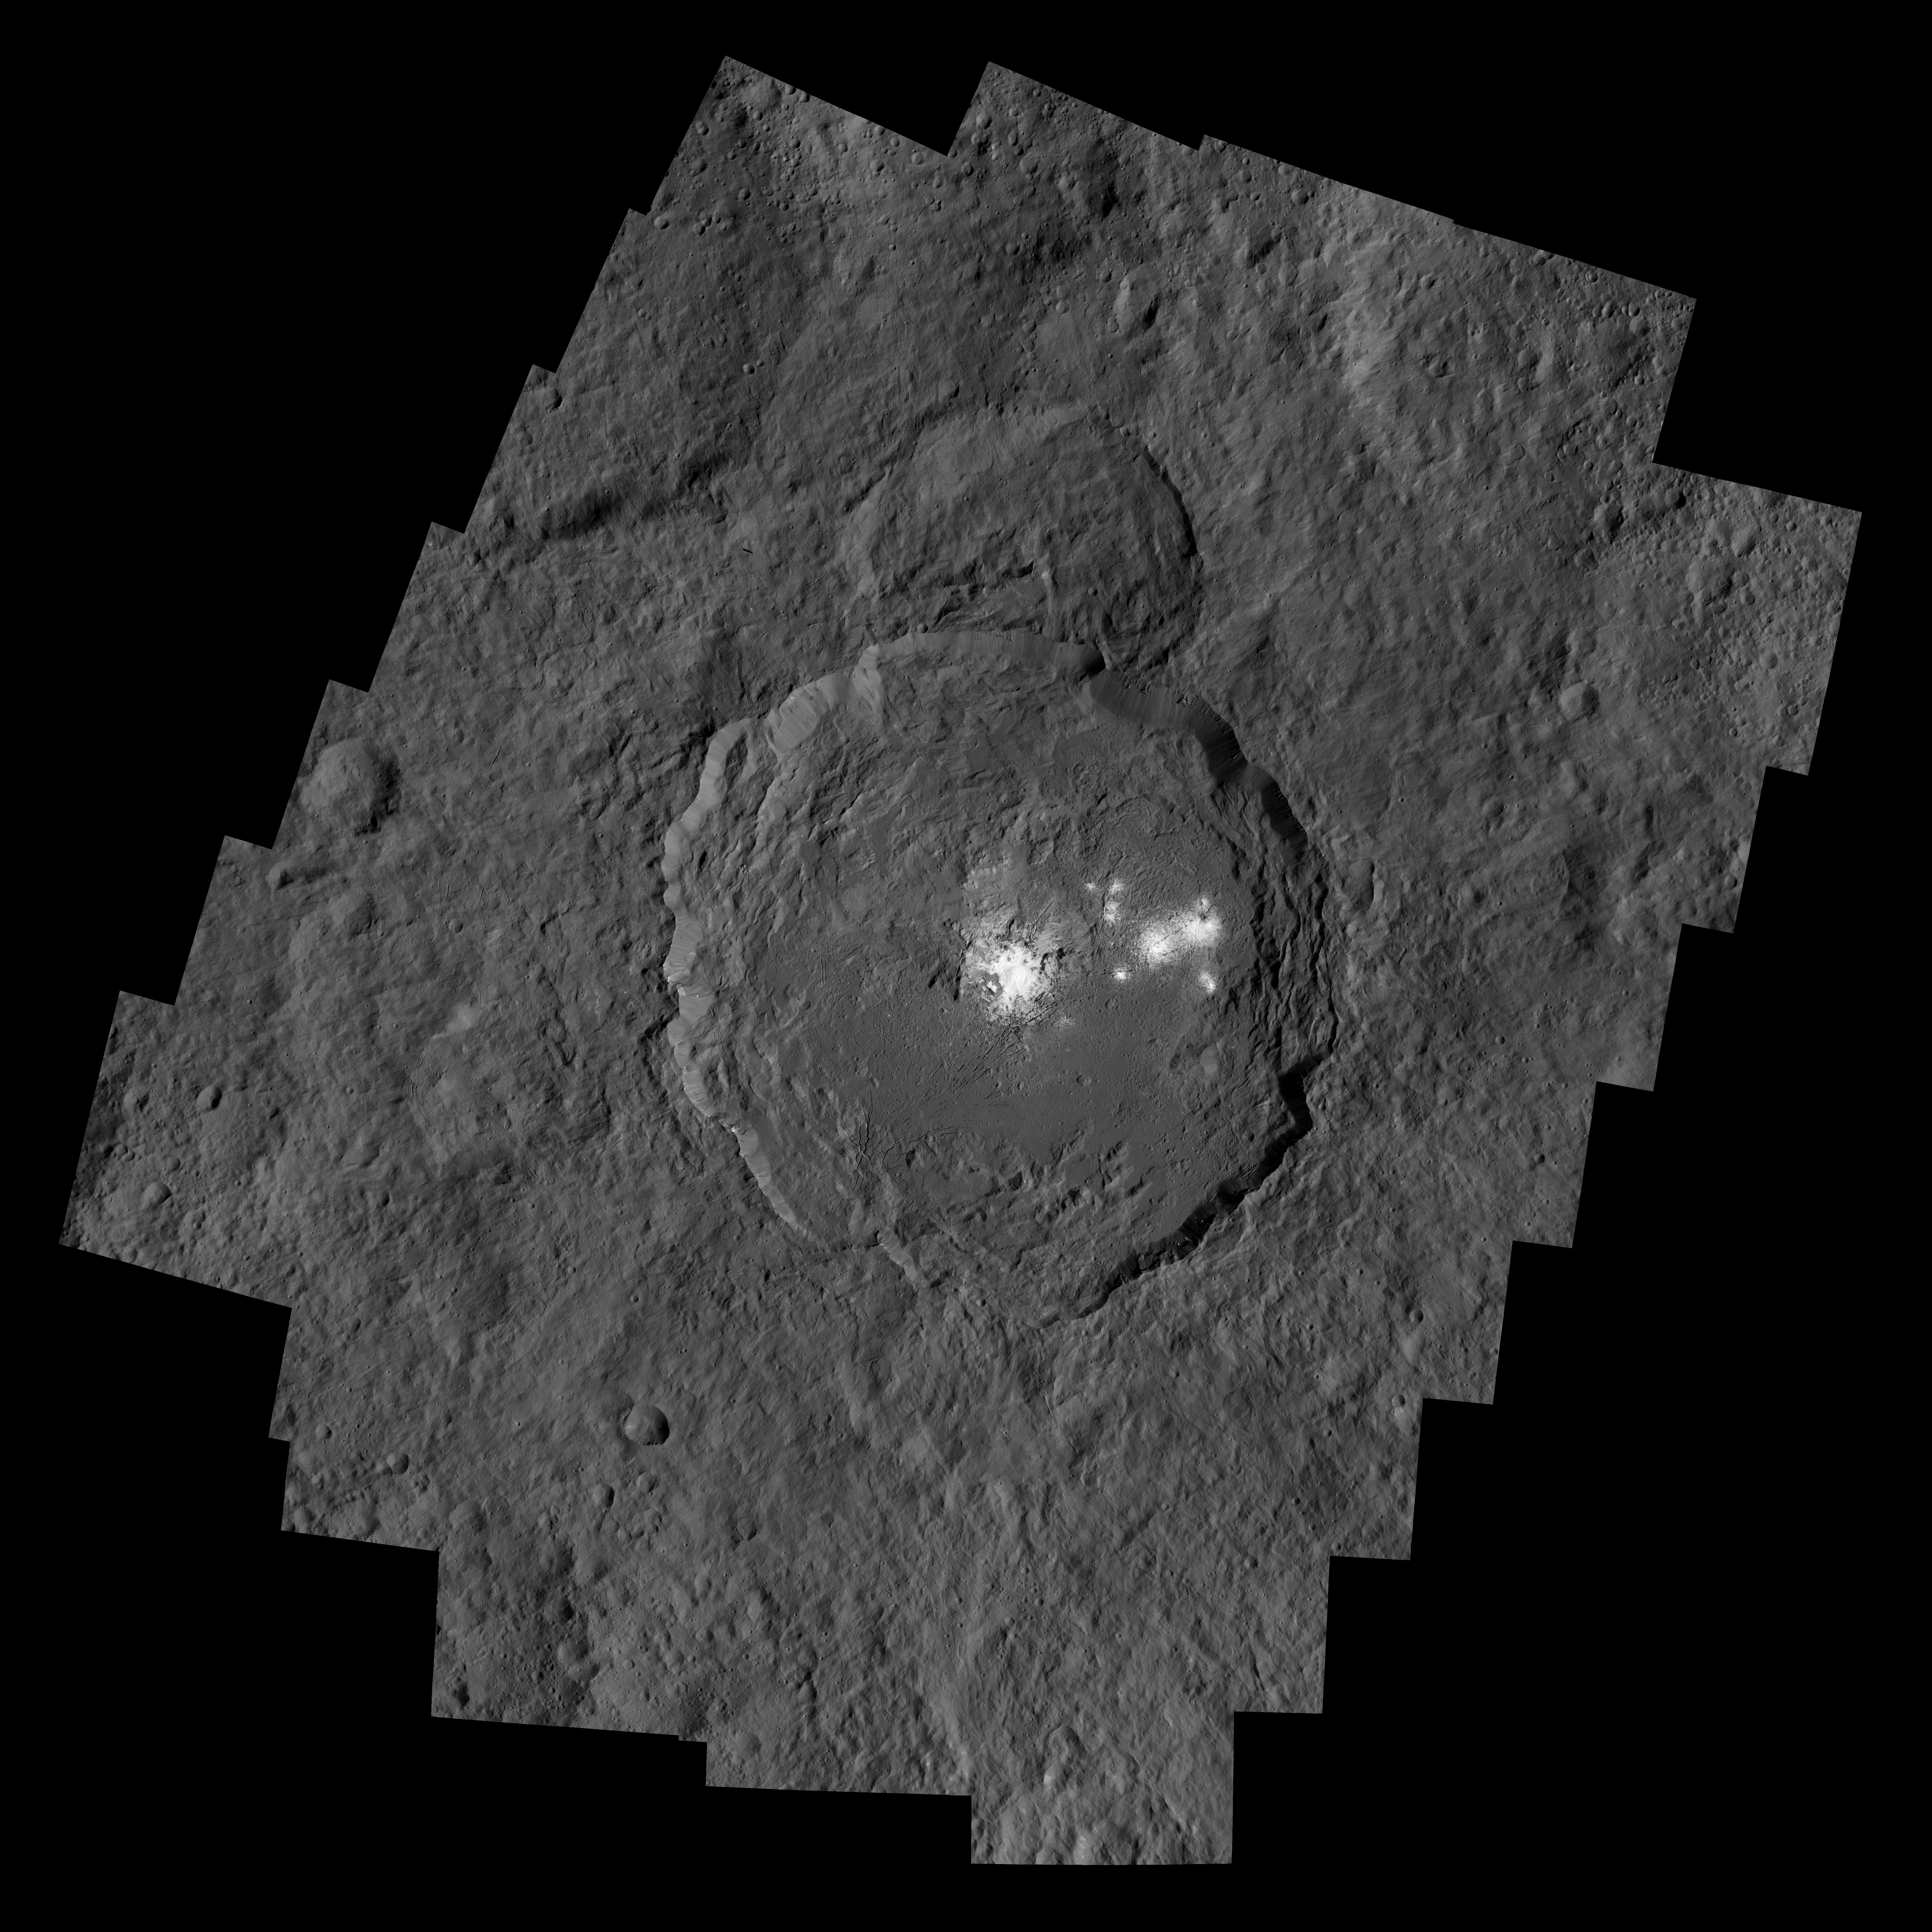

Occator Crater and Ceres’ Brightest Spots

Occator Crater, measuring 57 miles (92 kilometers) across and 2.5 miles (4 kilometers) deep, contains the brightest area on Ceres. This region has been the subject of intense interest since Dawn’s approach to the dwarf planet in early 2015.

Dawn’s close-up view reveals a dome in a smooth-walled pit in the bright center of the crater. Numerous linear features and fractures crisscross the top and flanks of this dome. Prominent fractures also surround the dome and run through smaller, bright regions found within the crater.

A separate figure shows the bright spots in a mosaic of two Dawn images taken using a shorter exposure time. The shorter exposure reveals details within the bright features that are overexposed, or nearly so, in the full mosaic.

The images used to make these mosaics were taken from Dawn’s low-altitude mapping orbit (LAMO), 240 miles (385 kilometers) above Ceres.

Dawn’s mission is managed by JPL for NASA’s Science Mission Directorate in Washington. Dawn is a project of the directorate’s Discovery Program, managed by NASA’s Marshall Space Flight Center in Huntsville, Alabama. UCLA is responsible for overall Dawn mission science. Orbital ATK, Inc., in Dulles, Virginia, designed and built the spacecraft. The German Aerospace Center, the Max Planck Institute for Solar System Research, the Italian Space Agency and the Italian National Astrophysical Institute are international partners on the mission team.

Credit: NASA/JPL-Caltech/UCLA/MPS/DLR/IDA/PSI